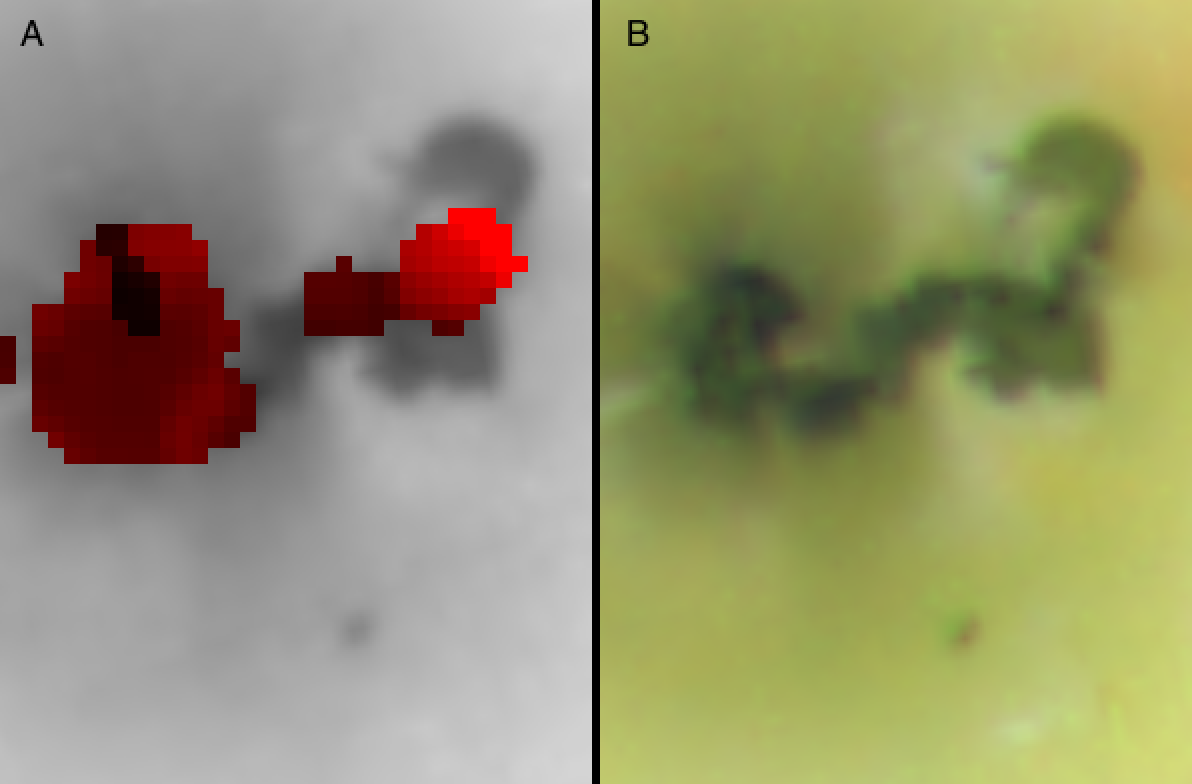

Prometheus/NIMS

Volcanic “hot spots” are seen in this color temperature map of the Prometheus volcano (A) on Jupiter’s moon Io created with data obtained by the near-infrared mapping spectrometer onboard NASA’s Galileo spacecraft during the flyby of Io on October 10, 1999. An image obtained by Galileo’s onboard camera during an earlier orbit is also shown (B). The dark area in the camera image is a lava flow about 80 kilometers (50 miles) long.

Two major hot areas are seen in the spectrometer data. The eastern hot spot (right) is located near the site of a plume observed by NASA’s Voyager spacecraft in 1979. The cooler western hot spot (left) coincides with the location of the current plume. This temperature map supports the idea that the main vent of the volcano is on the eastern side, and that the plume is erupting from a “rootless vent,” created as the hot lava flow interacted with sulfur dioxide snow.

The Jet Propulsion Laboratory, Pasadena, CA manages the mission for NASA’s Office of Space Science, Washington, DC. JPL is a division of the California Institute of Technology, Pasadena, CA.

Credit: NASA/JPL